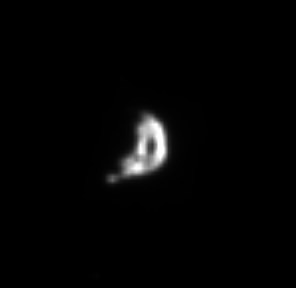

Epimethean Profile

Epimetheus is one of Saturn’s “co-orbital moons” because it shares nearly the same orbit as Janus at a distance of approximately 151,000 kilometers (94,000 miles) from Saturn. Epimetheus is 116 kilometers (72 miles) across and Janus is 181 kilometers (113 miles) across.

The image was taken in visible light with the Cassini spacecraft narrow-angle camera on Feb. 18, 2005, at a distance of approximately 1.1 million kilometers (684,000 miles) from Epimetheus and at a Sun-Epimetheus-spacecraft, or phase, angle of 96 degrees. Resolution in the original image was 6 kilometers (4 miles) per pixel. The image has been contrast-enhanced and magnified by a factor of four to aid visibility.

The Cassini-Huygens mission is a cooperative project of NASA, the European Space Agency and the Italian Space Agency. The Jet Propulsion Laboratory, a division of the California Institute of Technology in Pasadena, manages the mission for NASA’s Science Mission Directorate, Washington, D.C. The Cassini orbiter and its two onboard cameras were designed, developed and assembled at JPL. The imaging team is based at the Space Science Institute, Boulder, Colo.

Credit: NASA/JPL/Space Science Institute